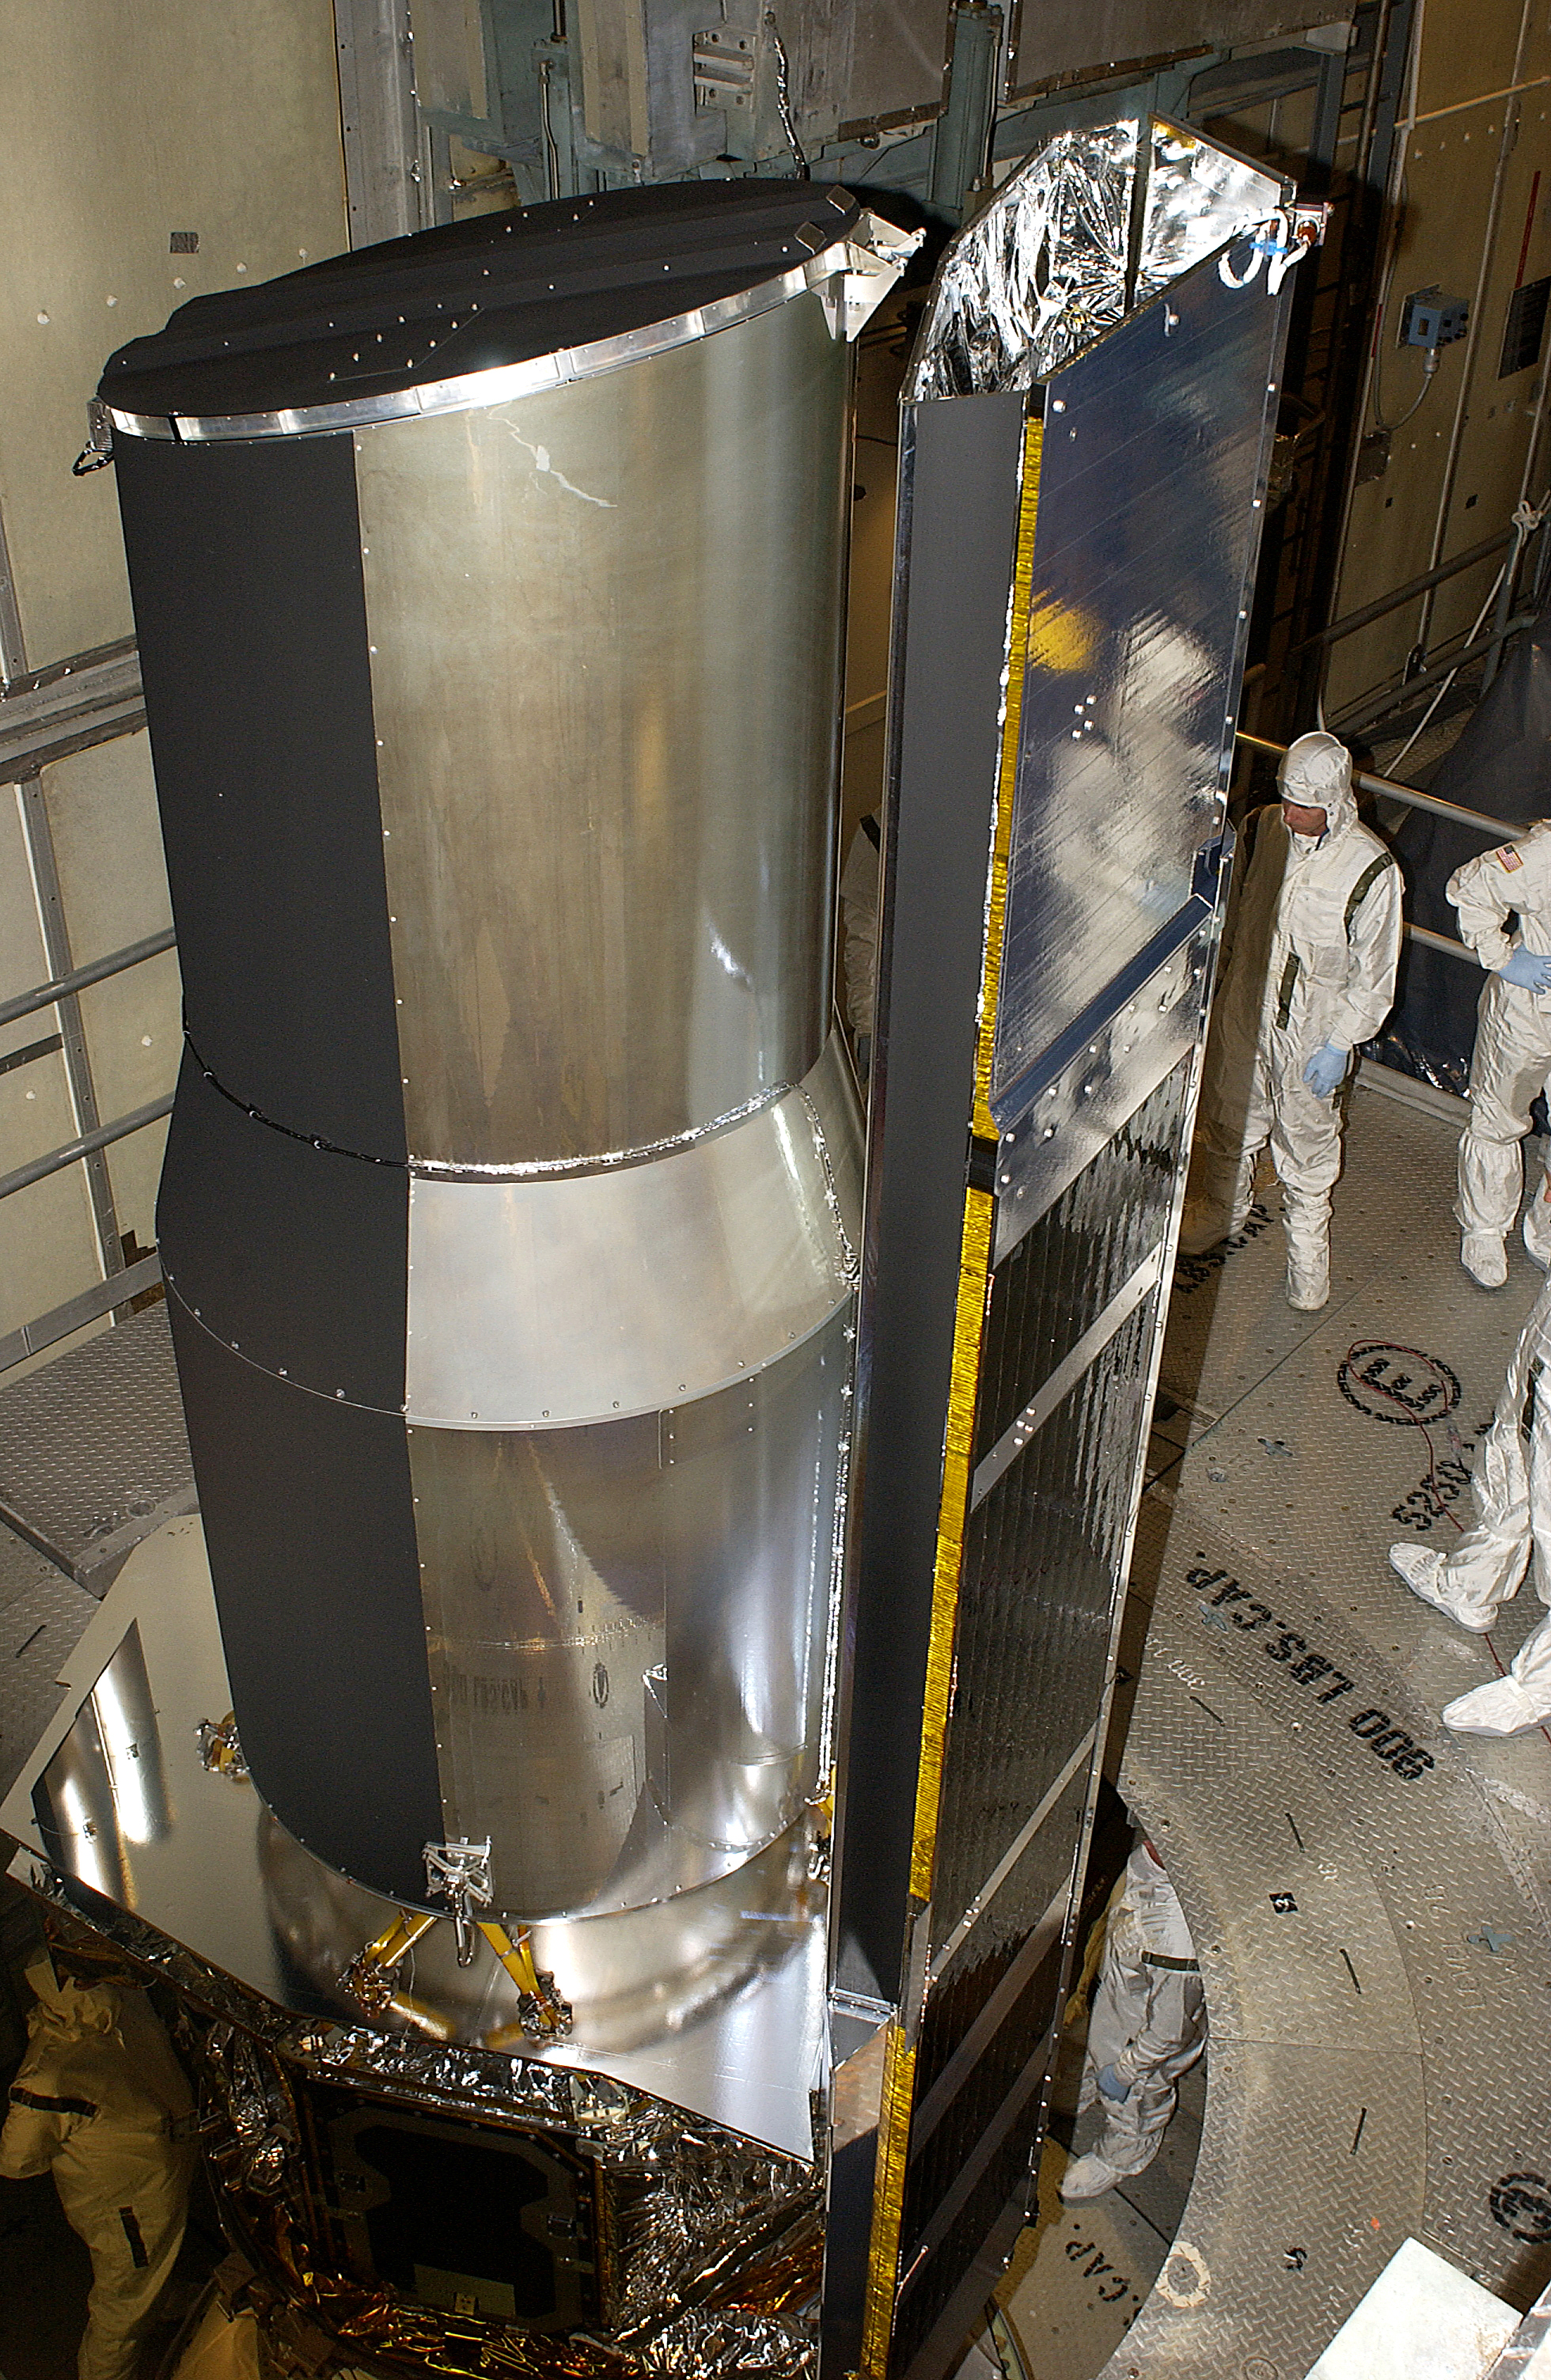

Spitzer Space Telescope Ready for Launch

The Spitzer Space Telescope (formerly the Space Infrared Telescope Facility or SIRTF) is readied for launch at Cape Canaveral Air Force Station, in 2003.

NASA’s Jet Propulsion Laboratory, Pasadena, Calif., manages the Spitzer Space Telescope mission for NASA’s Science Mission Directorate, Washington. Science operations are conducted at the Spitzer Science Center at the California Institute of Technology, also in Pasadena. Caltech manages JPL for NASA.

Credit: NASA